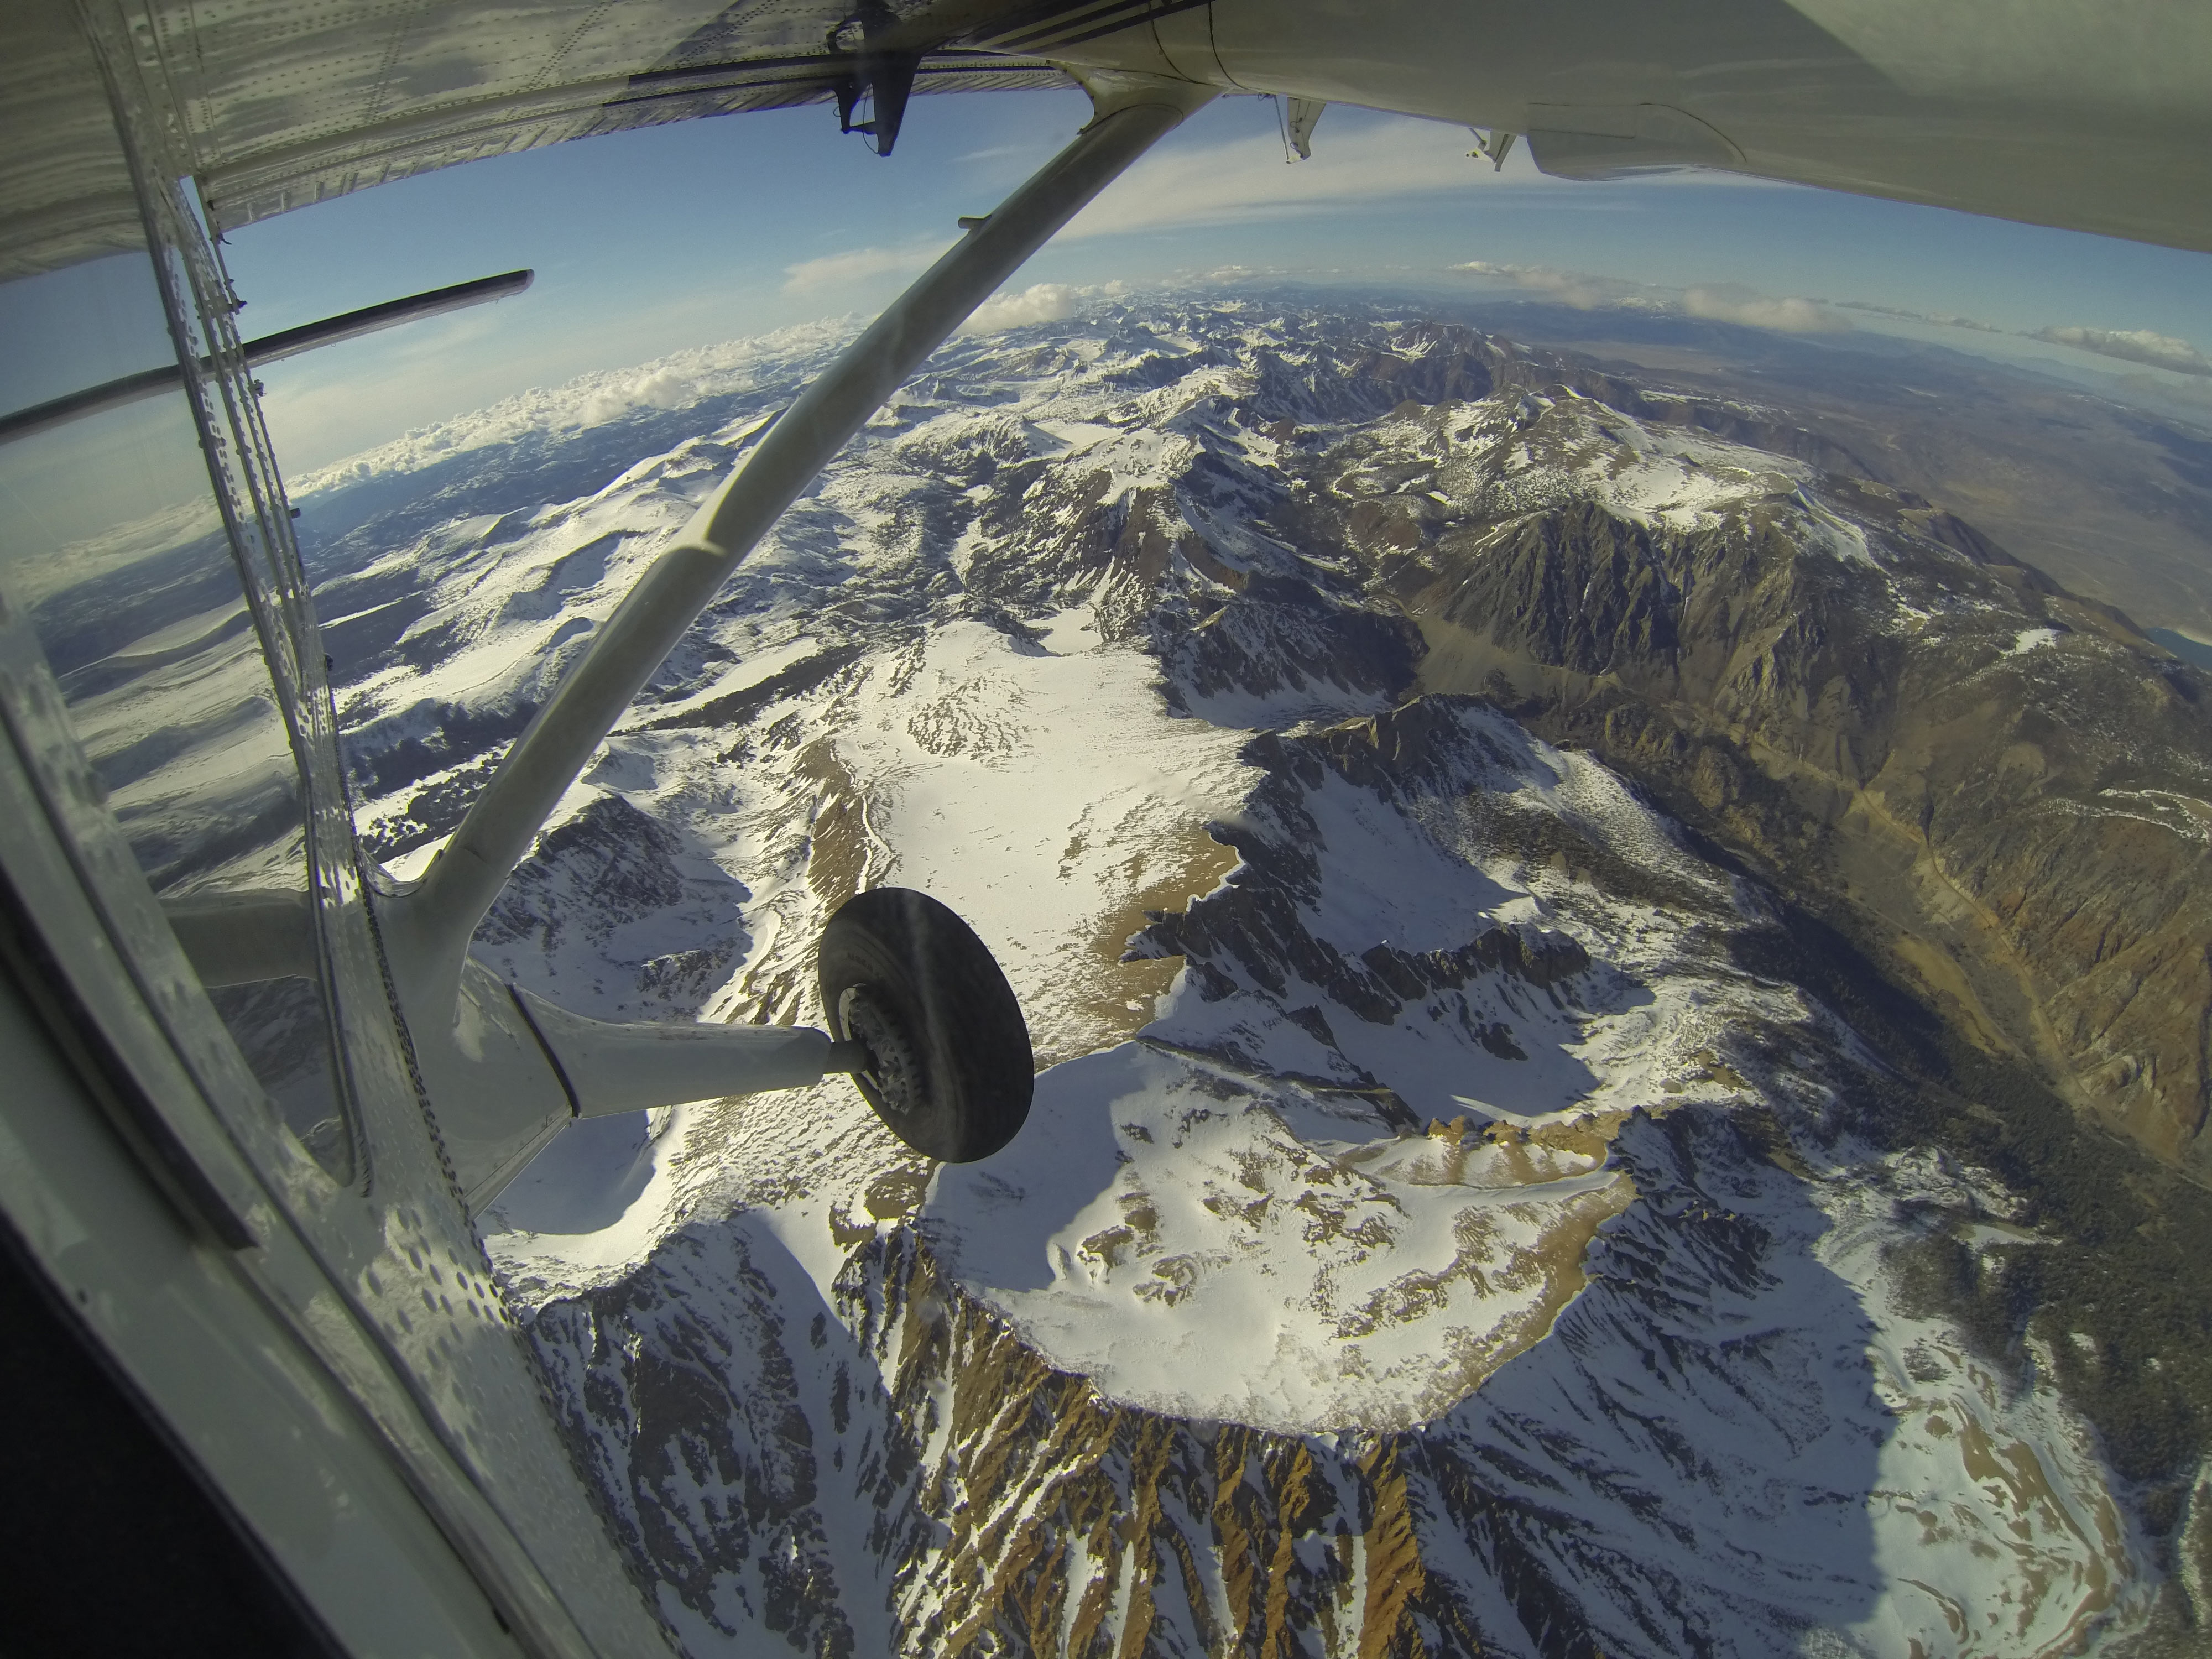

Tuolumne River Basin seen by NASA’s Airborne Snow Observatory

Mt. Dana and Dana Plateau in the Tuolumne River Basin within Yosemite National Park, Calif., as seen out the window of a Twin Otter aircraft carrying NASA’s Airborne Snow Observatory on April 3, 2013. The patchy snow cover this early in the snowmelt season is a reflection of the poor snowfall in the Sierra Nevada this winter and spring. The Airborne Snow Observatory is producing comprehensive weekly maps of how much water this basin holds, data that will be used to estimate how much water will flow out of the basins when the snow melts. The watershed and its Hetch Hetchy Reservoir are the primary water supply for San Francisco.

For more information about the Airborne Snow Observatory, visit: http://aso.jpl.nasa.gov/. For more on NASA’s Airborne Science program, visit: http://airbornescience.nasa.gov.

The California Institute of Technology in Pasadena manages JPL for NASA.

Credit: NASA/JPL-Caltech